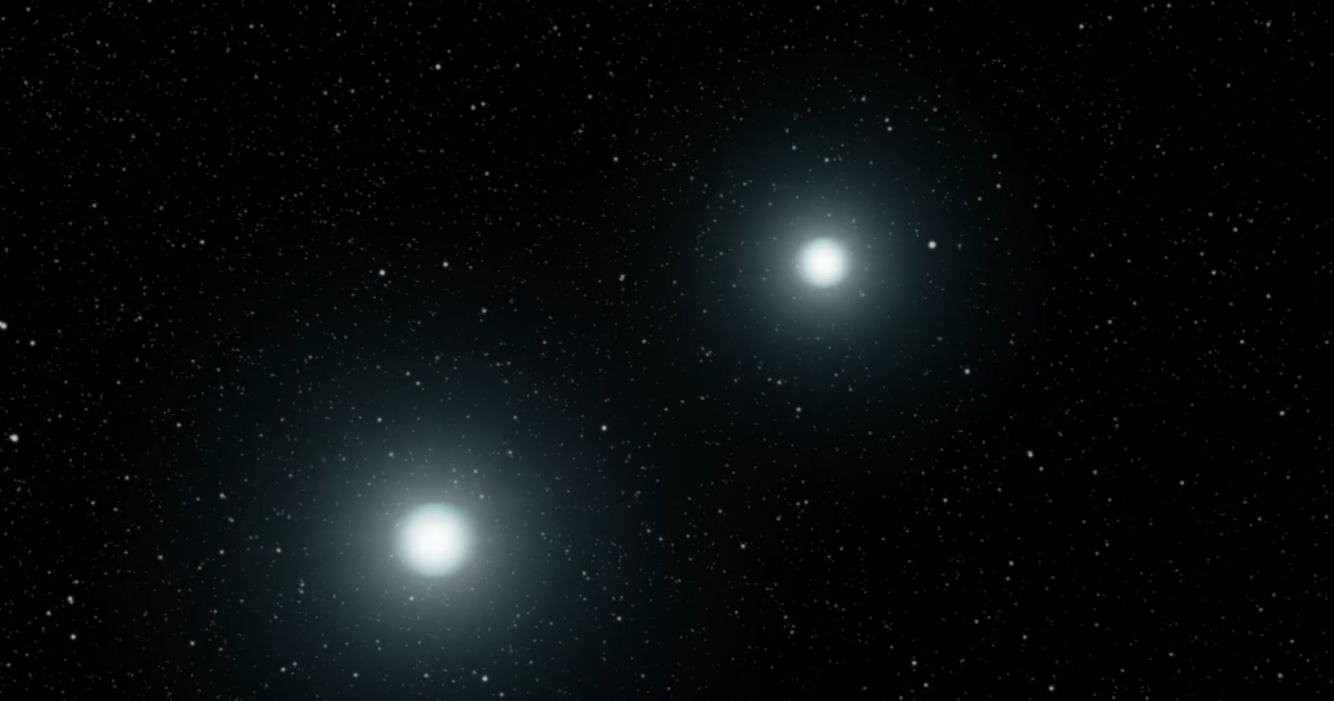

Kepler Beyond Planets: Finding Exploding Stars (Type Ia Supernova from a White Dwarf Merger)

Animation

Infographic

This animation shows the merger of two white dwarfs. A white dwarf is an extremely dense remnant of a star that can no longer burn nuclear fuel at its core. This is another way that a “type Ia” supernova occurs.

Stellar explosions forge and distribute materials that make up the world in which we live, and also hold clues to how fast the universe is expanding. By understanding supernovae, scientists can unlock mysteries that are key to what we are made of and the fate of our universe. But to get the full picture, scientists must observe supernovae from a variety of perspectives, especially in the first moments of the explosion. That’s really difficult — there’s no telling when or where a supernova might happen next.

NASA Ames manages the Kepler and K2 missions for NASA’s Science Mission Directorate. JPL managed Kepler mission development. Ball Aerospace & Technologies Corporation operates the flight system with support from the Laboratory for Atmospheric and Space Physics at the University of Colorado in Boulder.

Credit: NASA/JPL-Caltech